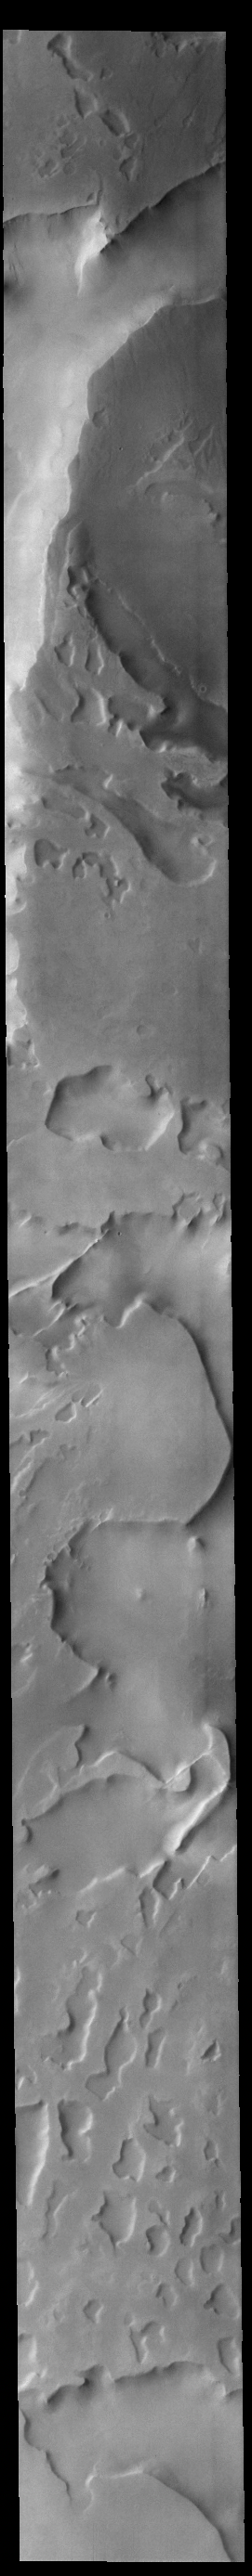

Cavi Angusti

Cavi Angusti is located near the south polar cap and consists of large irregular steep-sided depressions termed cavi.

Credit: NASA/JPL-Caltech/ASU